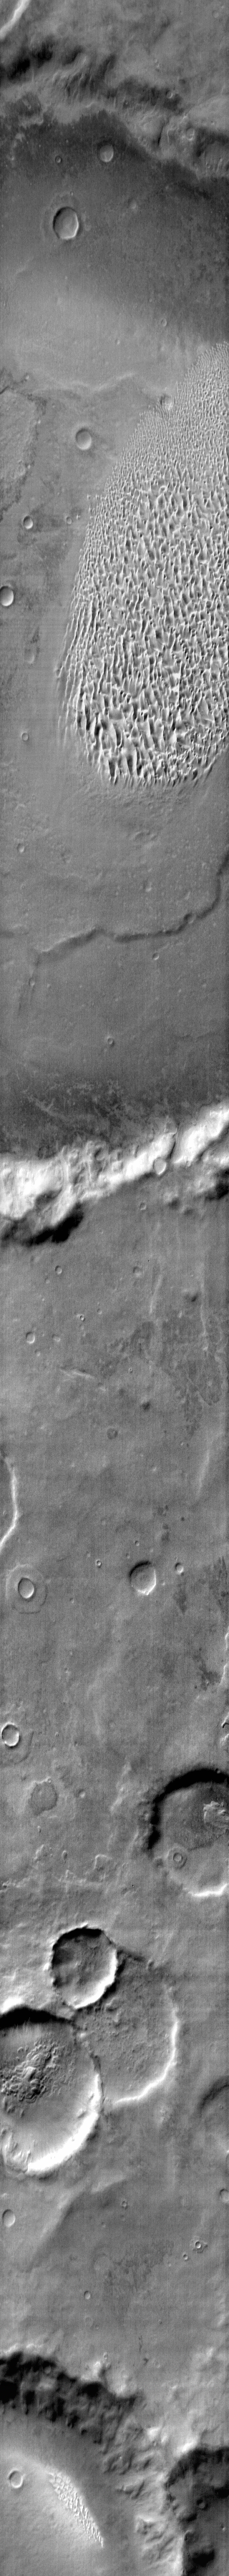

Proctor Crater Dunes (IR)

This daytime IR image shows the sand sheet with dune forms located on the floor of Proctor Crater.

Context information for this image is not available at this time.

Image information: IR instrument. Latitude -49.2N, Longitude 29.6E. 120 meter/pixel resolution.

Please see the THEMIS Data Citation Note for details on crediting THEMIS images.

Note: this THEMIS visual image has not been radiometrically nor geometrically calibrated for this preliminary release. An empirical correction has been performed to remove instrumental effects. A linear shift has been applied in the cross-track and down-track direction to approximate spacecraft and planetary motion. Fully calibrated and geometrically projected images will be released through the Planetary Data System in accordance with Project policies at a later time.

NASA’s Jet Propulsion Laboratory manages the 2001 Mars Odyssey mission for NASA’s Office of Space Science, Washington, D.C. The Thermal Emission Imaging System (THEMIS) was developed by Arizona State University, Tempe, in collaboration with Raytheon Santa Barbara Remote Sensing. The THEMIS investigation is led by Dr. Philip Christensen at Arizona State University. Lockheed Martin Astronautics, Denver, is the prime contractor for the Odyssey project, and developed and built the orbiter. Mission operations are conducted jointly from Lockheed Martin and from JPL, a division of the California Institute of Technology in Pasadena.

Credit: NASA/JPL/ASU